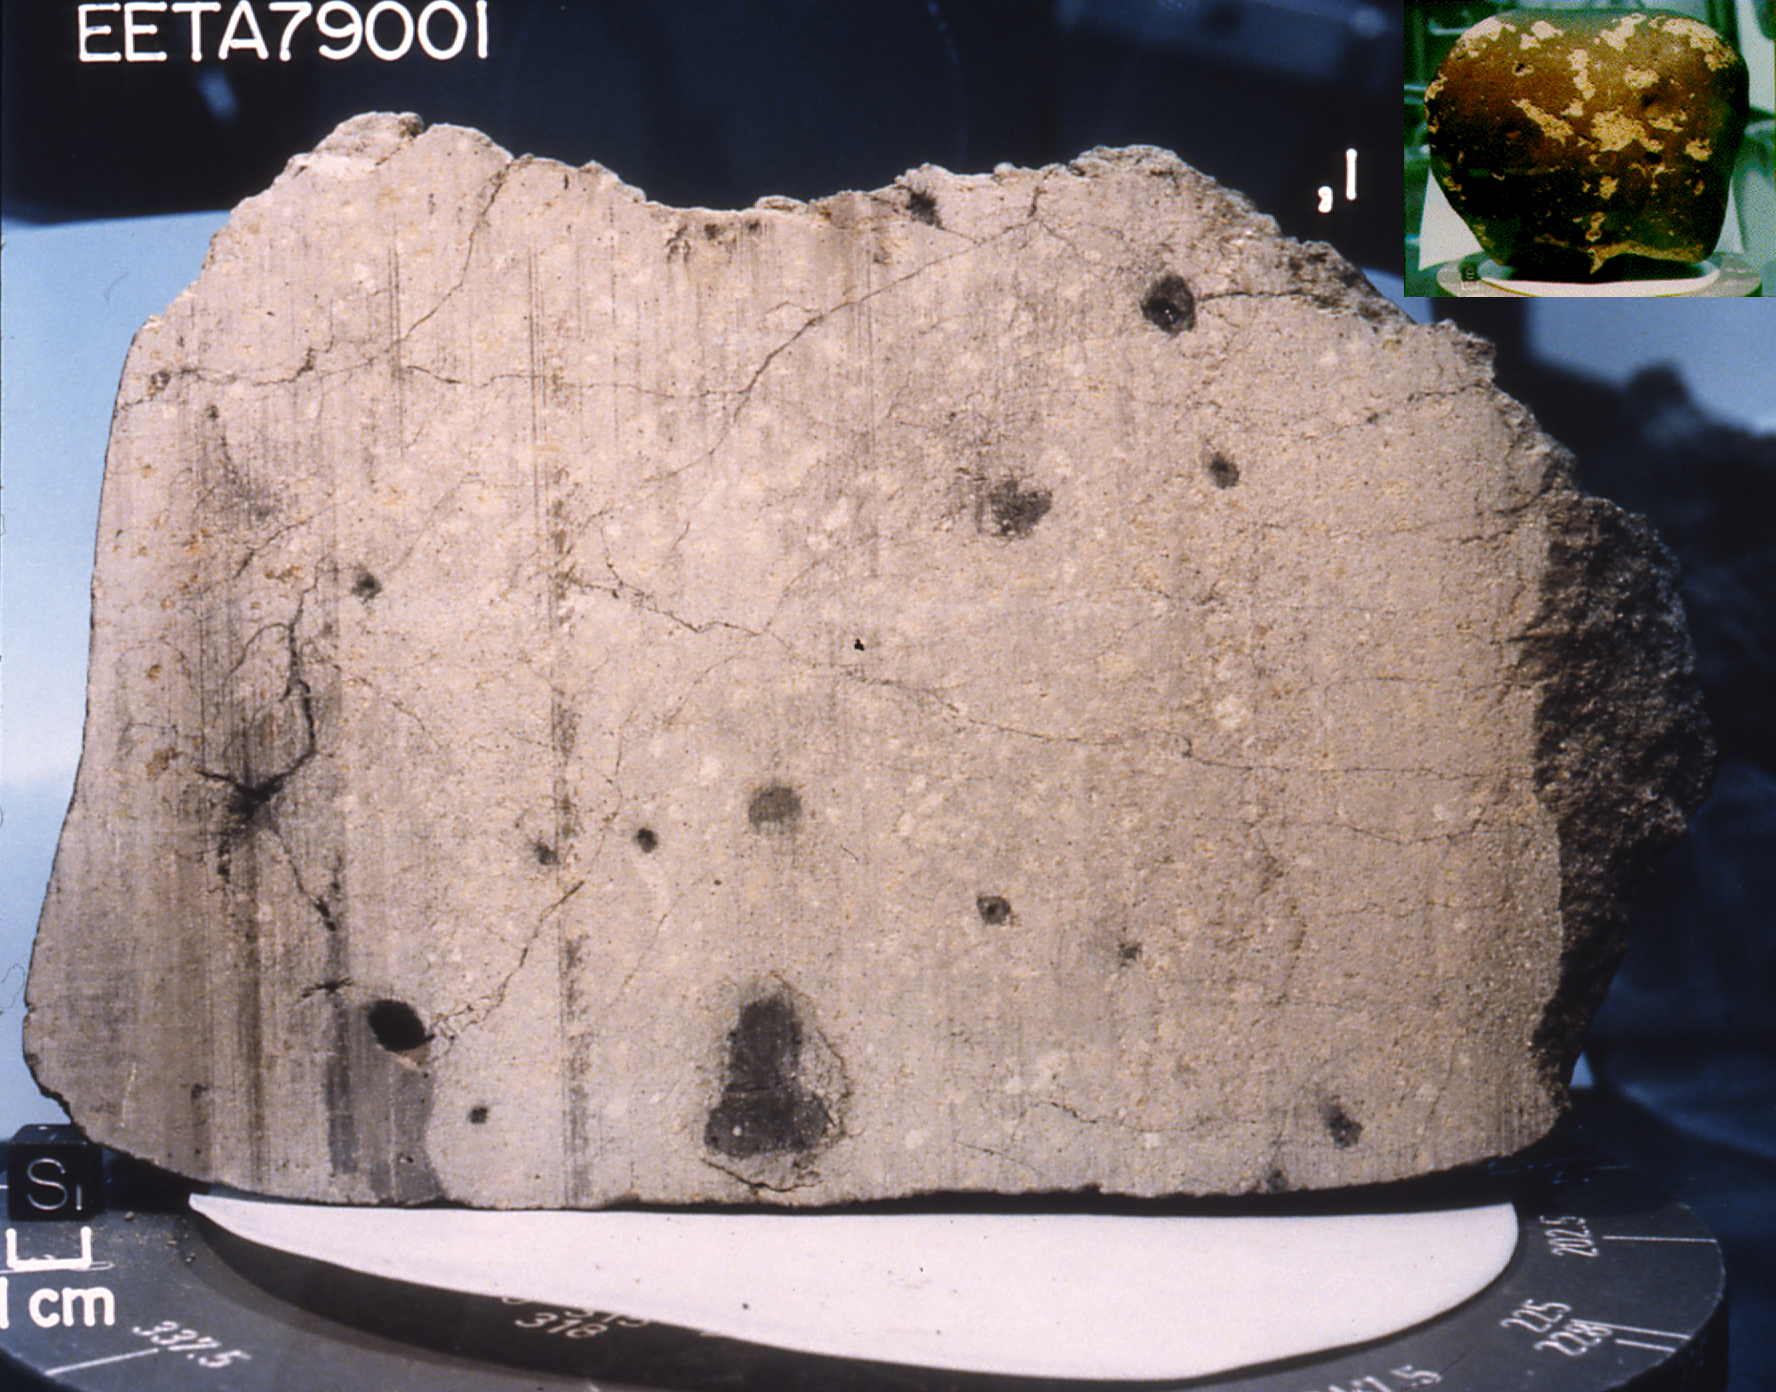

Meteorite Linked to Rock at Meridiani

This meteorite, a basalt lava rock nearly indistinguishable from many Earth rocks, provided the first strong proof that meteorites could come from Mars. Originally weighing nearly 8 kilograms (17.6 pounds), it was collected in 1979 in the Elephant Moraine area of Antarctica. The side of the cube at the lower left in this image measures 1 centimeter (0.4 inches).

This picture shows a sawn face of this fine-grained gray rock. (The vertical stripes are saw marks.) The black patches in the rock are melted rock, or glass, formed when a large meteorite hit Mars near the rock. The meteorite impact probably threw this rock, dubbed “EETA79001,” off Mars and toward Antarctica on Earth. The black glass contains traces of martian atmosphere gases.

The Mars Exploration Rover Opportunity has discovered that a rock dubbed “Bounce” at Meridiani Planum has a very similar mineral composition to this meteorite and likely shares common origins. Bounce itself is thought to have originated outside the area surrounding Opportunity’s landing site; an impact or collision likely threw the rock away from its primary home.

Credit: NASA/JSC/JPL/Lunar Planetary Institute